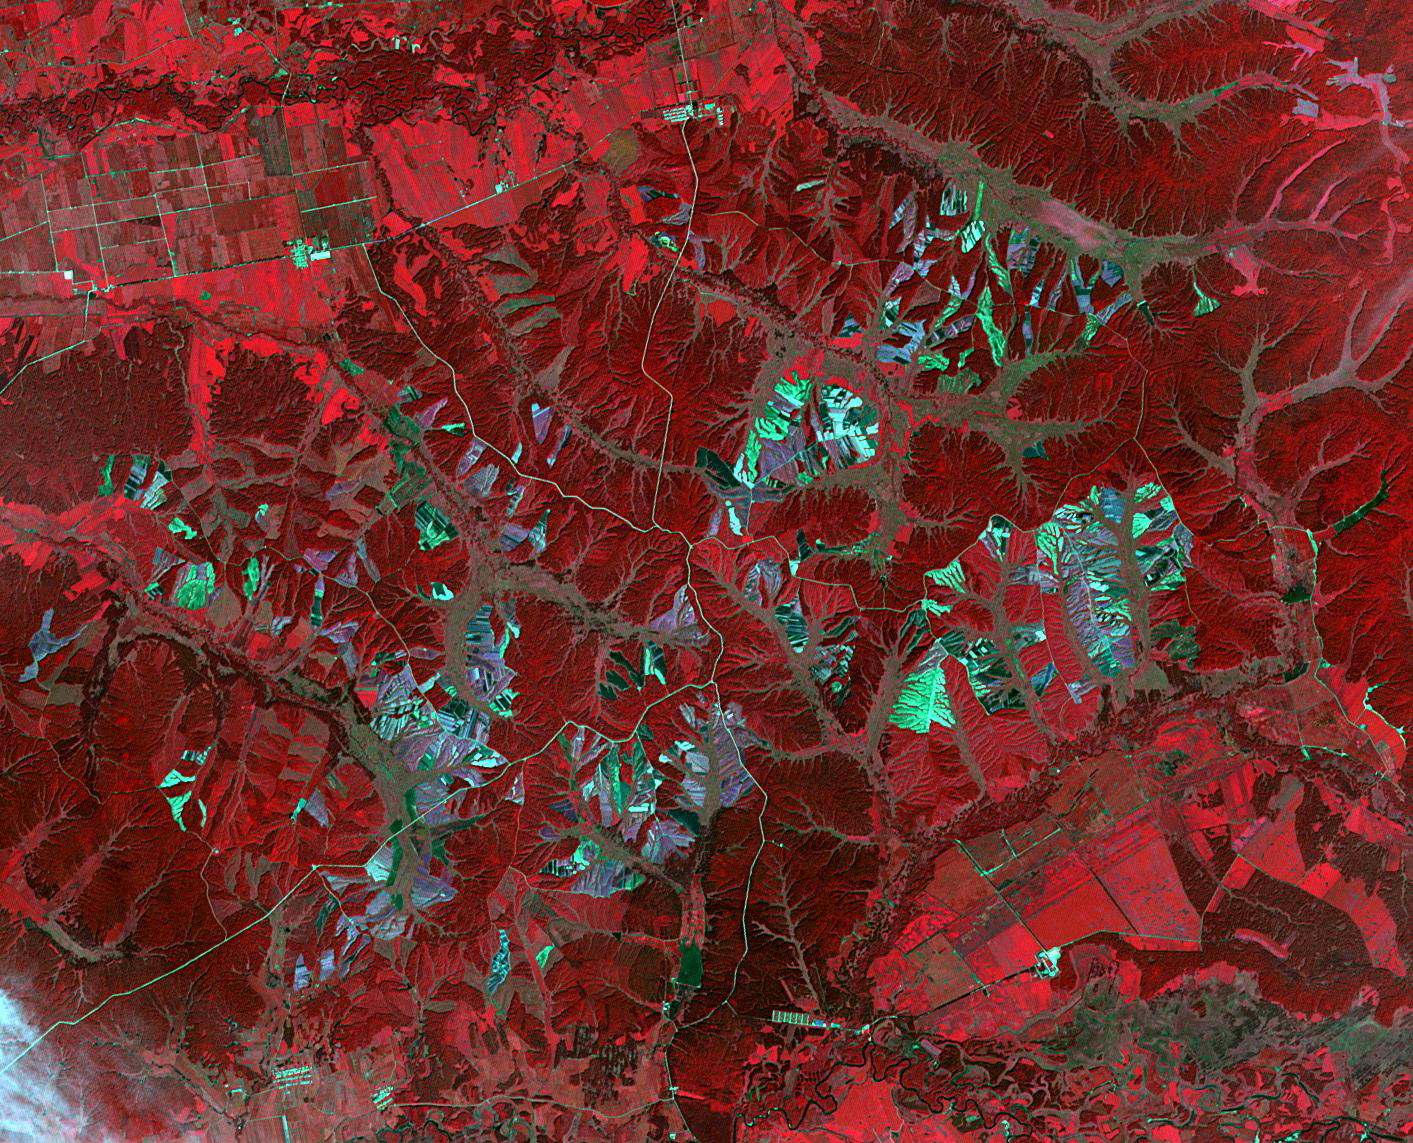

Heilongjiang Province, China

In Heilongjiang province, northeast China, shade covers shelter farmed ginseng from the effects of direct sunlight. China is the world’s leading producer of ginseng, a plant believed to have curative properties. It is just as popular in the US as in Asian countries. The image was acquired August 29, 2016, covers an area of 16.7 by 21.2 km, and is located at 47.2 degrees north, 127.9 degrees east.

With its 14 spectral bands from the visible to the thermal infrared wavelength region and its high spatial resolution of about 50 to 300 feet (15 to 90 meters), ASTER images Earth to map and monitor the changing surface of our planet. ASTER is one of five Earth-observing instruments launched Dec. 18, 1999, on Terra. The instrument was built by Japan’s Ministry of Economy, Trade and Industry. A joint U.S./Japan science team is responsible for validation and calibration of the instrument and data products.

The broad spectral coverage and high spectral resolution of ASTER provides scientists in numerous disciplines with critical information for surface mapping and monitoring of dynamic conditions and temporal change. Example applications are monitoring glacial advances and retreats; monitoring potentially active volcanoes; identifying crop stress; determining cloud morphology and physical properties; wetlands evaluation; thermal pollution monitoring; coral reef degradation; surface temperature mapping of soils and geology; and measuring surface heat balance.

The U.S. science team is located at NASA’s Jet Propulsion Laboratory in Pasadena, Calif. The Terra mission is part of NASA’s Science Mission Directorate, Washington.

Credit: NASA/METI/AIST/Japan Space Systems, and U.S./Japan ASTER Science Team